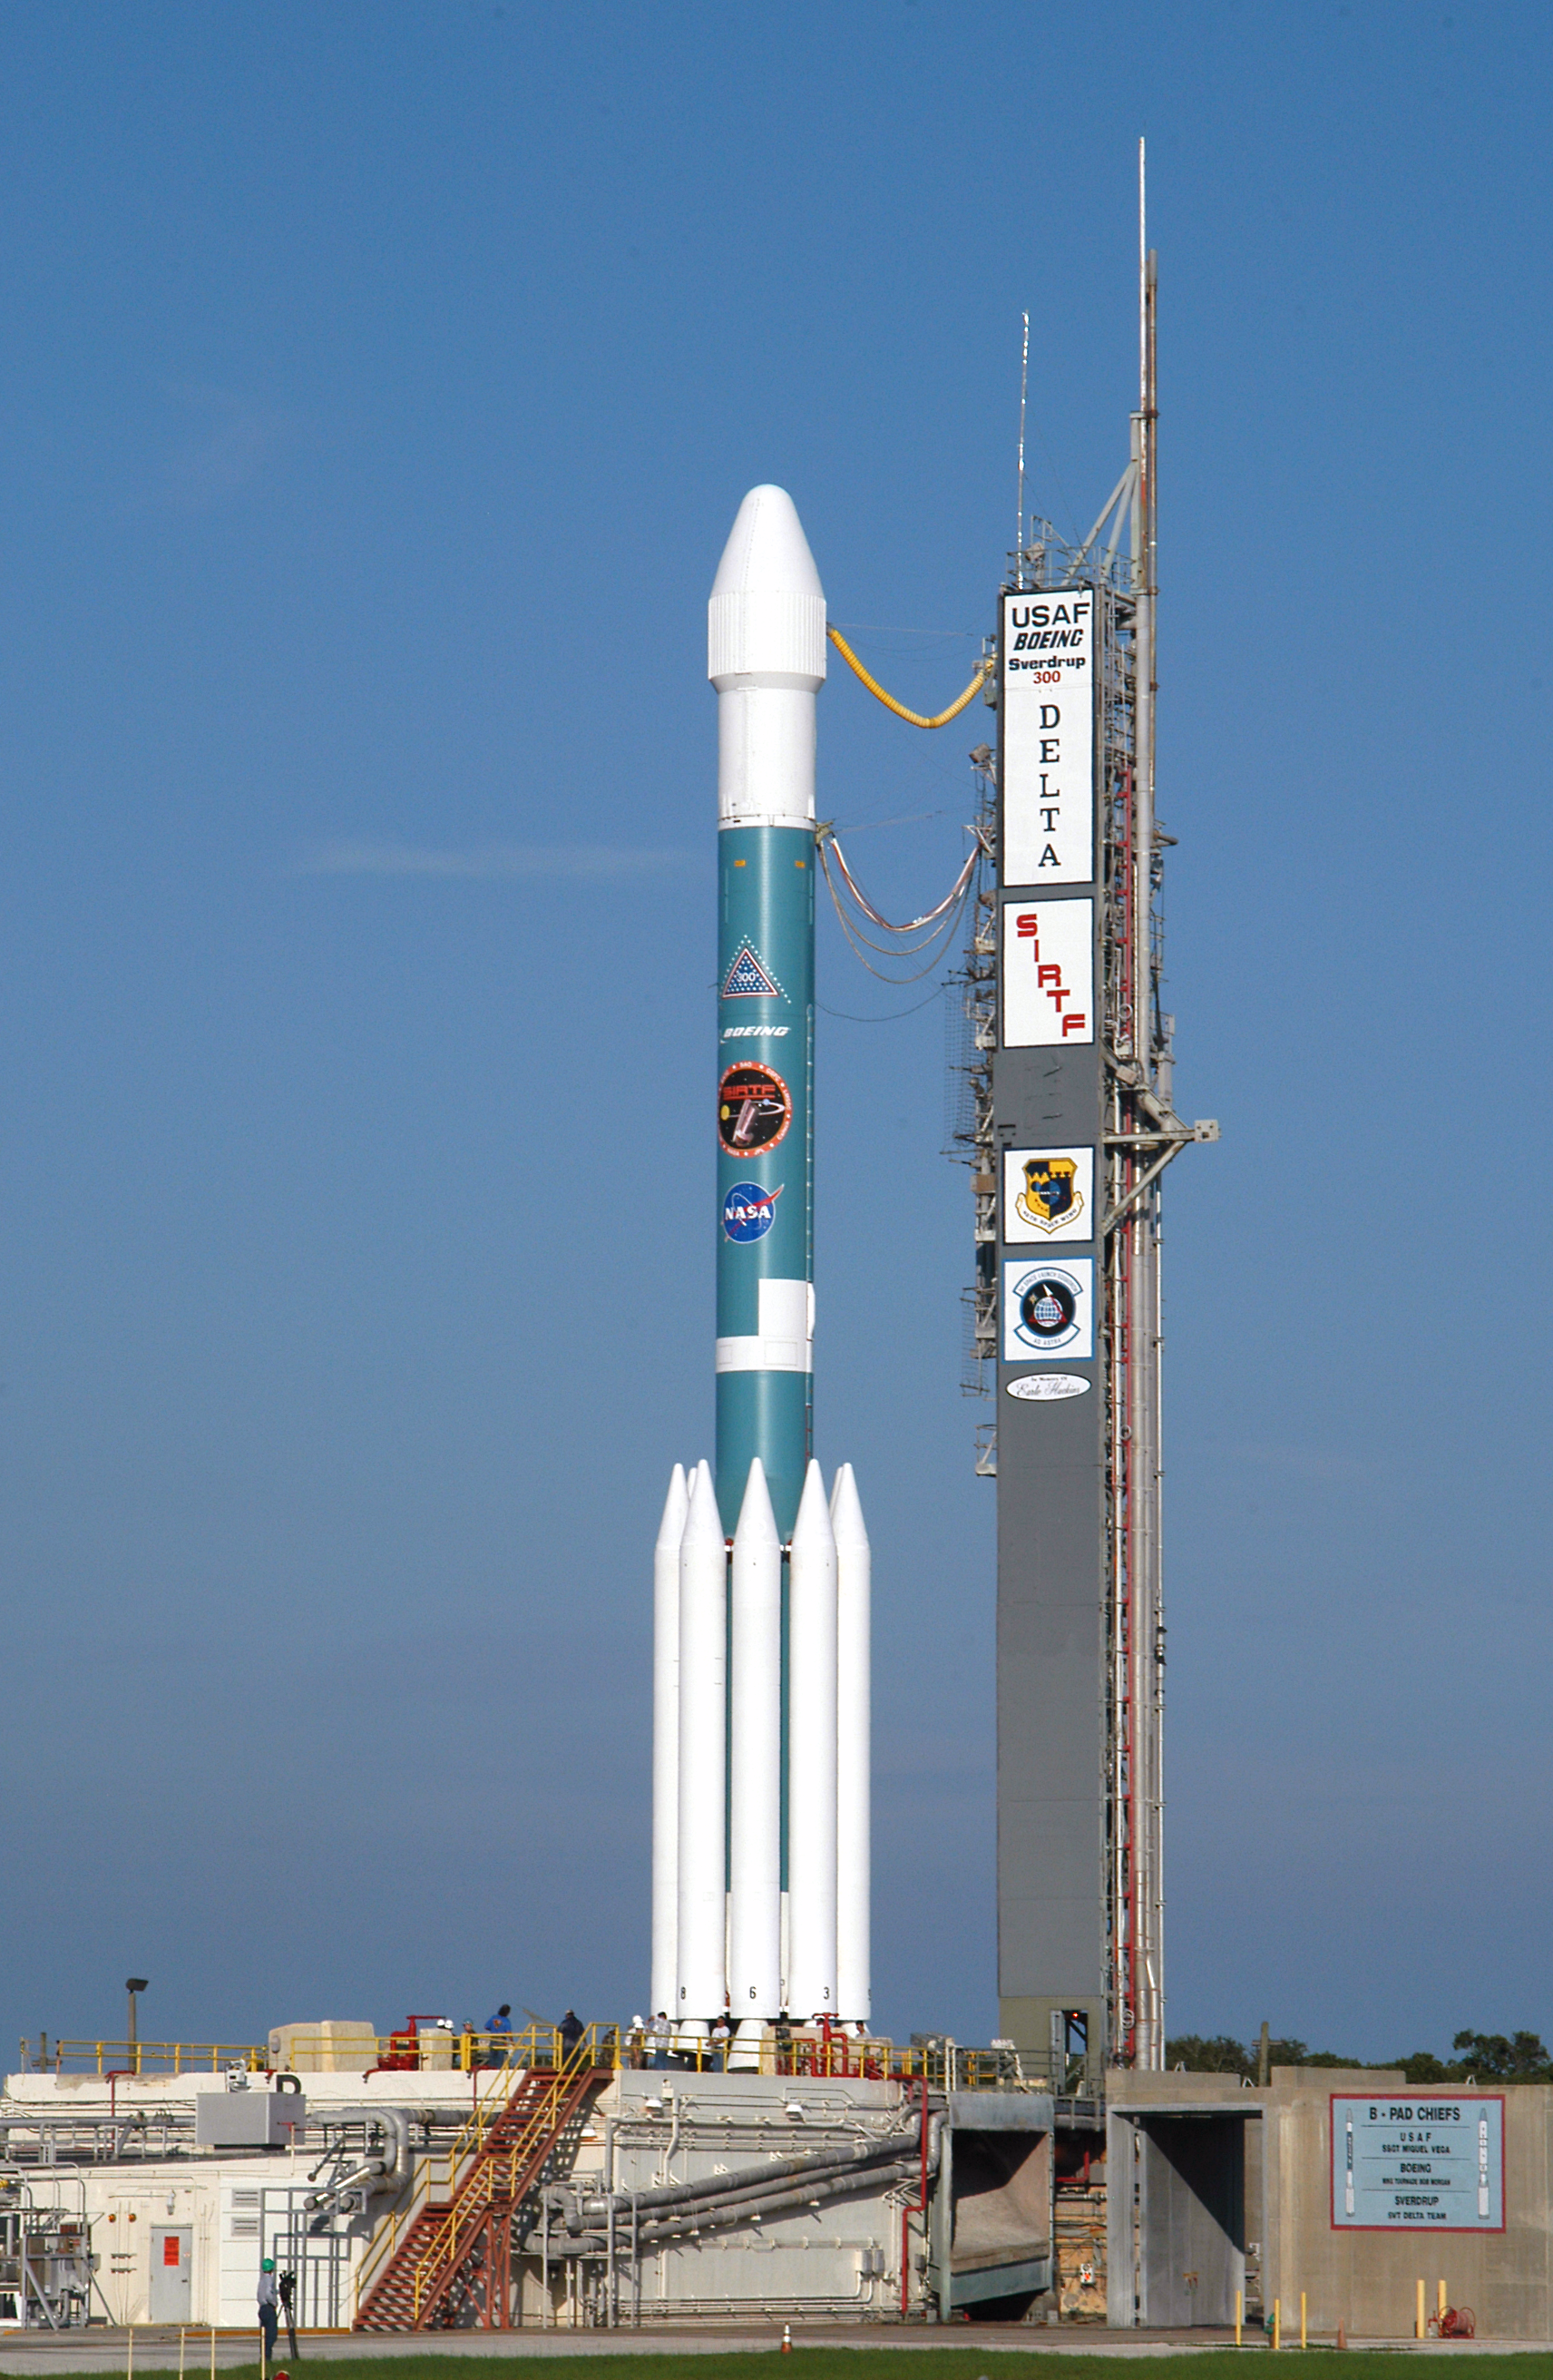

Gantry Rollback

The gantry on the Delta II rocket that launched the Spitzer Space Telescope is rolled back on August 24, 2003, the day before the launch.

Credit: NASA/JPL-Caltech/R. Hurt (SSC)